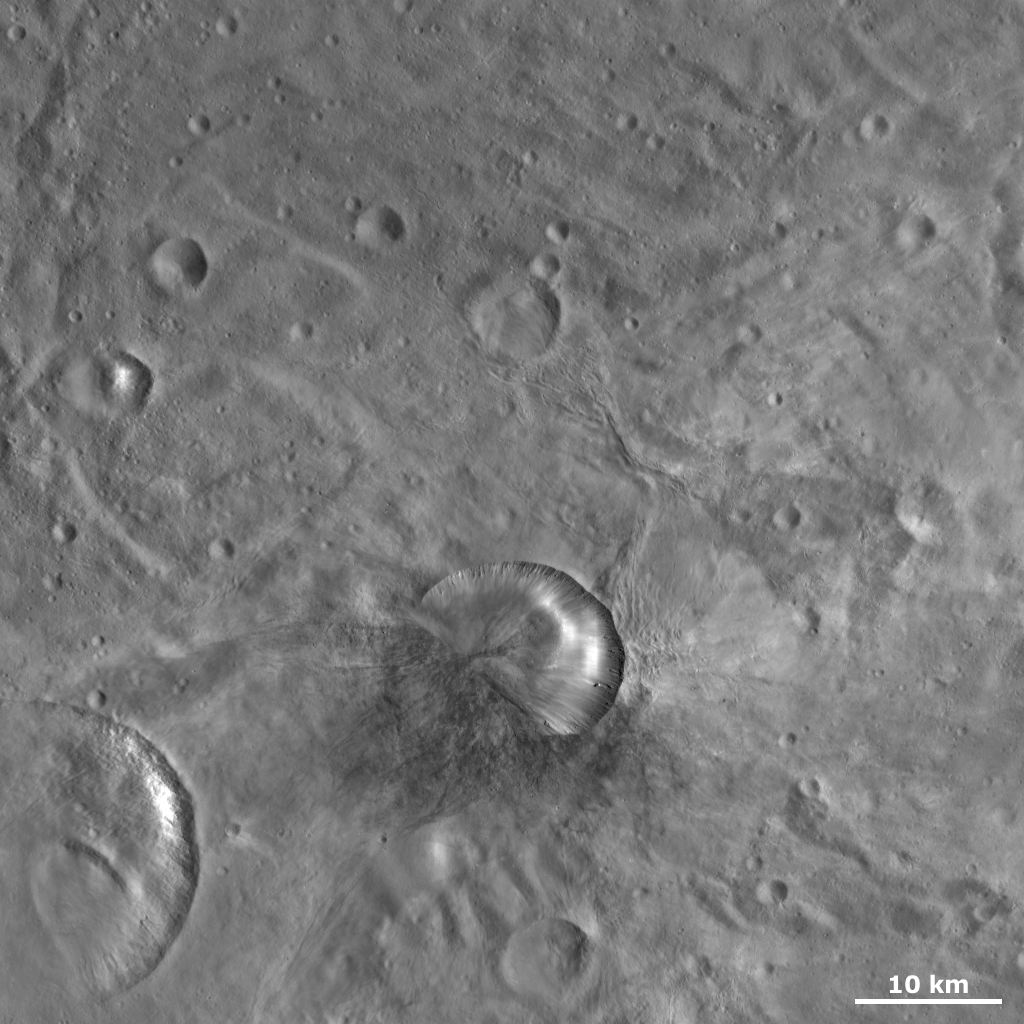

Antonia Crater

This Dawn framing camera (FC) image of Vesta shows Antonia crater, which is the crater below the center of the image that is roughly 17 kilometers (10.6 miles) in diameter. Antonia’s rim has two different states of freshness: the bottom left one-third of the rim is very degraded but the other two-thirds of the rim is reasonably fresh. The very degraded rim is due to this part of the crater being covered by debris. There is also a distinctive line running across Antonia’s base that marks the boundary of the debris with the rest of the crater. It is thought that the debris was deposited in this location, following the impact that formed Antonia, because Antonia formed on a sloping surface. There are other craters on Vesta that look like Antonia, which are also located on slopes.

This image is located in Vesta’s Tuccia quadrangle, near Vesta’s south pole. NASA’s Dawn spacecraft obtained this image with its framing camera on Oct. 24, 2011. This image was taken through the camera’s clear filter. The distance to the surface of Vesta is 700 kilometers (435 miles) and the image has a resolution of about 68 meters (223 feet) per pixel. This image was acquired during the HAMO (high-altitude mapping orbit) phase of the mission.

The Dawn mission to Vesta and Ceres is managed by NASA’s Jet Propulsion Laboratory, a division of the California Institute of Technology in Pasadena, for NASA’s Science Mission Directorate, Washington D.C. UCLA is responsible for overall Dawn mission science. The Dawn framing cameras have been developed and built under the leadership of the Max Planck Institute for Solar System Research, Katlenburg-Lindau, Germany, with significant contributions by DLR German Aerospace Center, Institute of Planetary Research, Berlin, and in coordination with the Institute of Computer and Communication Network Engineering, Braunschweig. The Framing Camera project is funded by the Max Planck Society, DLR, and NASA/JPL.

Credit: NASA/JPL-Caltech/UCLA/MPS/DLR/IDA